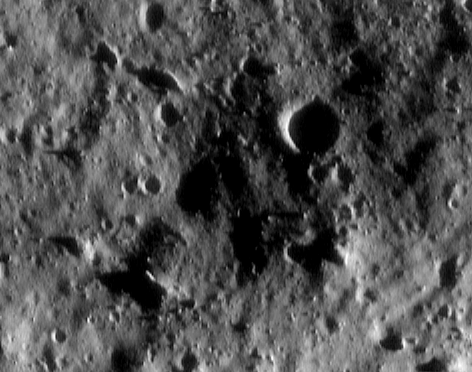

Eros: Closest View Yet! (36 km altitude)

In NEAR Shoemaker’s long-awaited close-up images of Eros, the asteroid’s small-scale features are revealing their fascinating diversity. This picture, taken July 8, 2000, from an orbital altitude of 36 kilometers (22 miles), shows a variety of differently shaped boulders. Some are nearly round, whereas others are elongated or even blade-shaped. Such varied shapes might arise from differences in the strength and fracturing of preexisting rock. The whole scene is 1.4 kilometers (0.8 miles) across.

Built and managed by The Johns Hopkins University Applied Physics Laboratory, Laurel, Maryland, NEAR was the first spacecraft launched in NASA’s Discovery Program of low-cost, small-scale planetary missions. See the NEAR web page at http://near.jhuapl.edu/ for more details.

Credit: NASA/JPL/JHUAPL